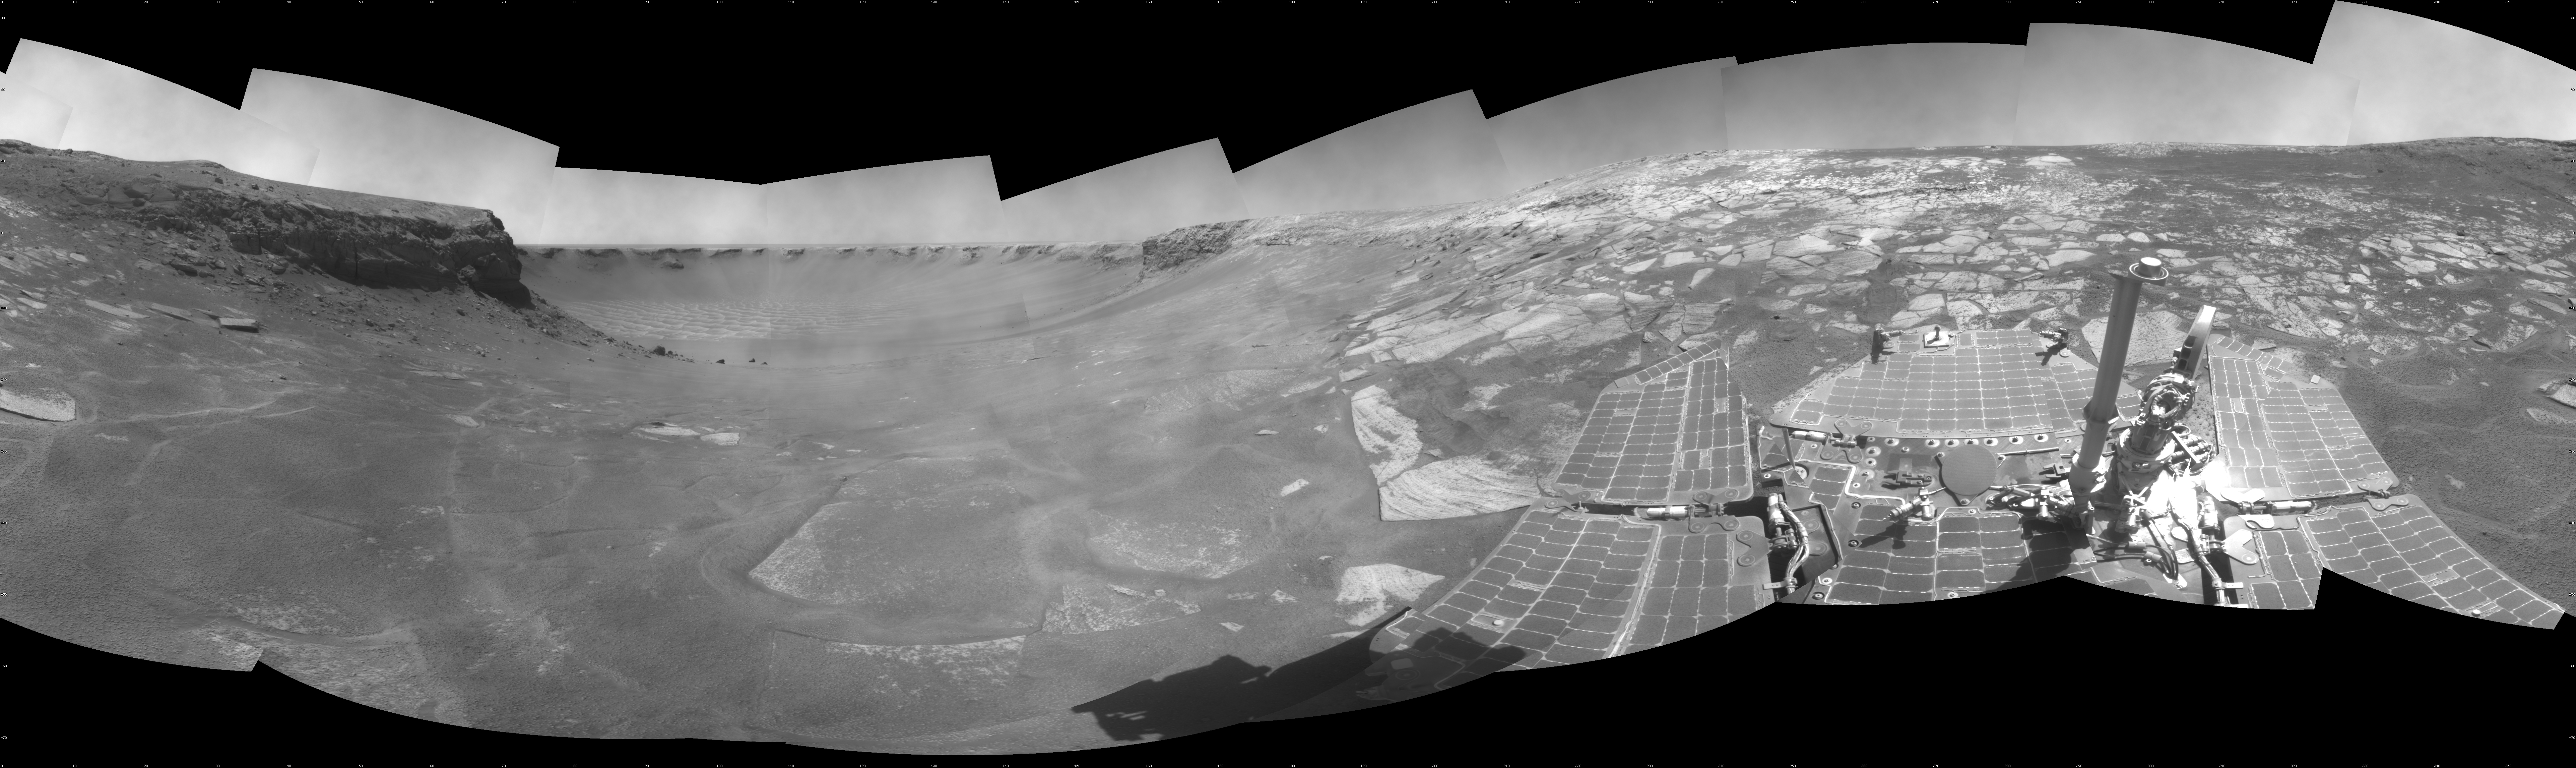

Opportunity View During Exploration in ‘Duck Bay,’ Sols 1506-1510

NASA’s Mars Exploration Rover Opportunity used its navigation camera to take the images combined into this full-circle view of the rover’s surroundings on the 1,506th through 1,510th Martian days, or sols, of Opportunity’s mission on Mars (April 19-23, 2008). North is at the top.

The site is within an alcove called “Duck Bay” in the western portion of Victoria Crater. Victoria Crater is about 800 meters (half a mile) wide. Opportunity had descended into the crater at the top of Duck Bay 7 months earlier. By the time the rover acquired this view, it had examined rock layers inside the rim.

Opportunity was headed for a closer look at the base of a promontory called “Cape Verde,” the cliff at about the 2-o’clock position of this image, before leaving Victoria. The face of Cape Verde is about 6 meters (20 feet) tall. Just clockwise from Cape Verde is the main bowl of Victoria Crater, with sand dunes at the bottom. A promontory called “Cabo Frio,” at the southern side of Duck Bay, stands near the 6-o’clock position of the image.

This view is presented as a cylindrical projection with geometric seam correction.

Credit: NASA/JPL-Caltech